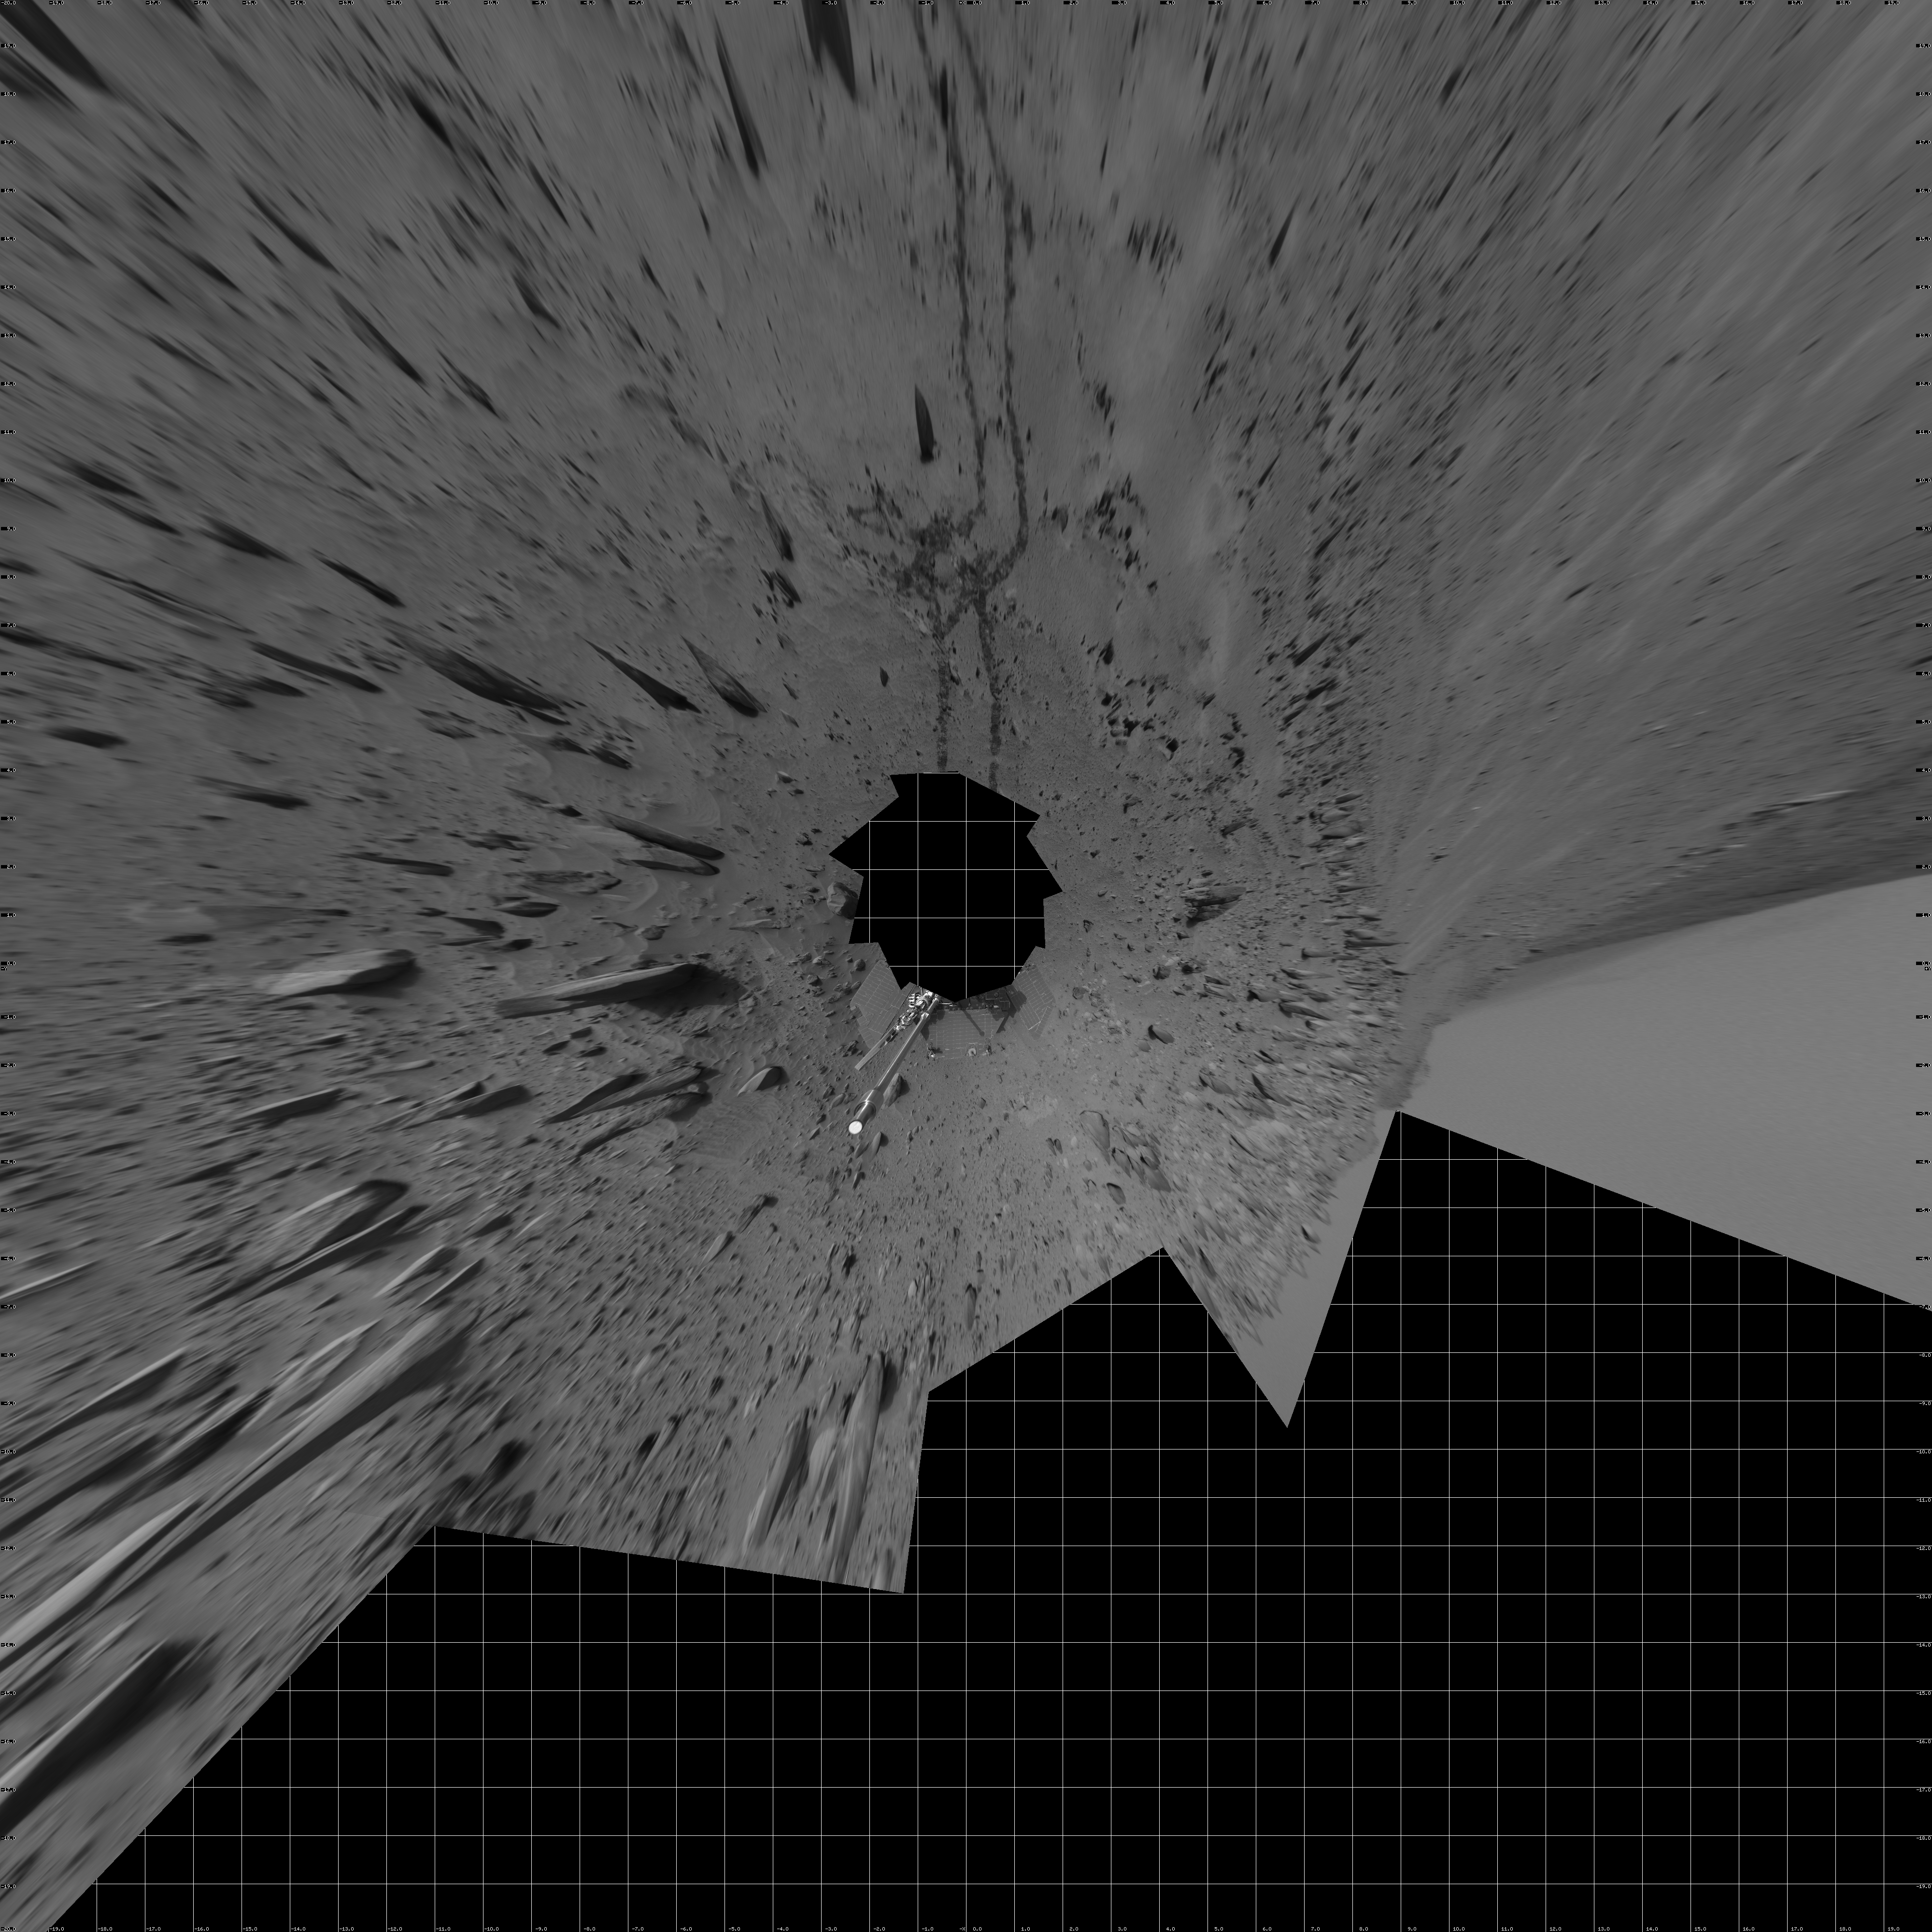

Spirit 360-Degree View, Sol 388 (vertical)

NASA’s Mars Exploration Rover Spirit used its navigation camera to take the images combined into this 360-degree view of the rover’s surroundings on Spirit’s 388th martian day, or sol (Feb. 4, 2005). Spirit had driven about 13 meters (43 feet) uphill toward “Cumberland Ridge” on this sol. This location is catalogued as Spirit’s Site 102, Position 513. The view is presented in a vertical projection with geometric and brightness seam correction.

Credit: NASA/JPL